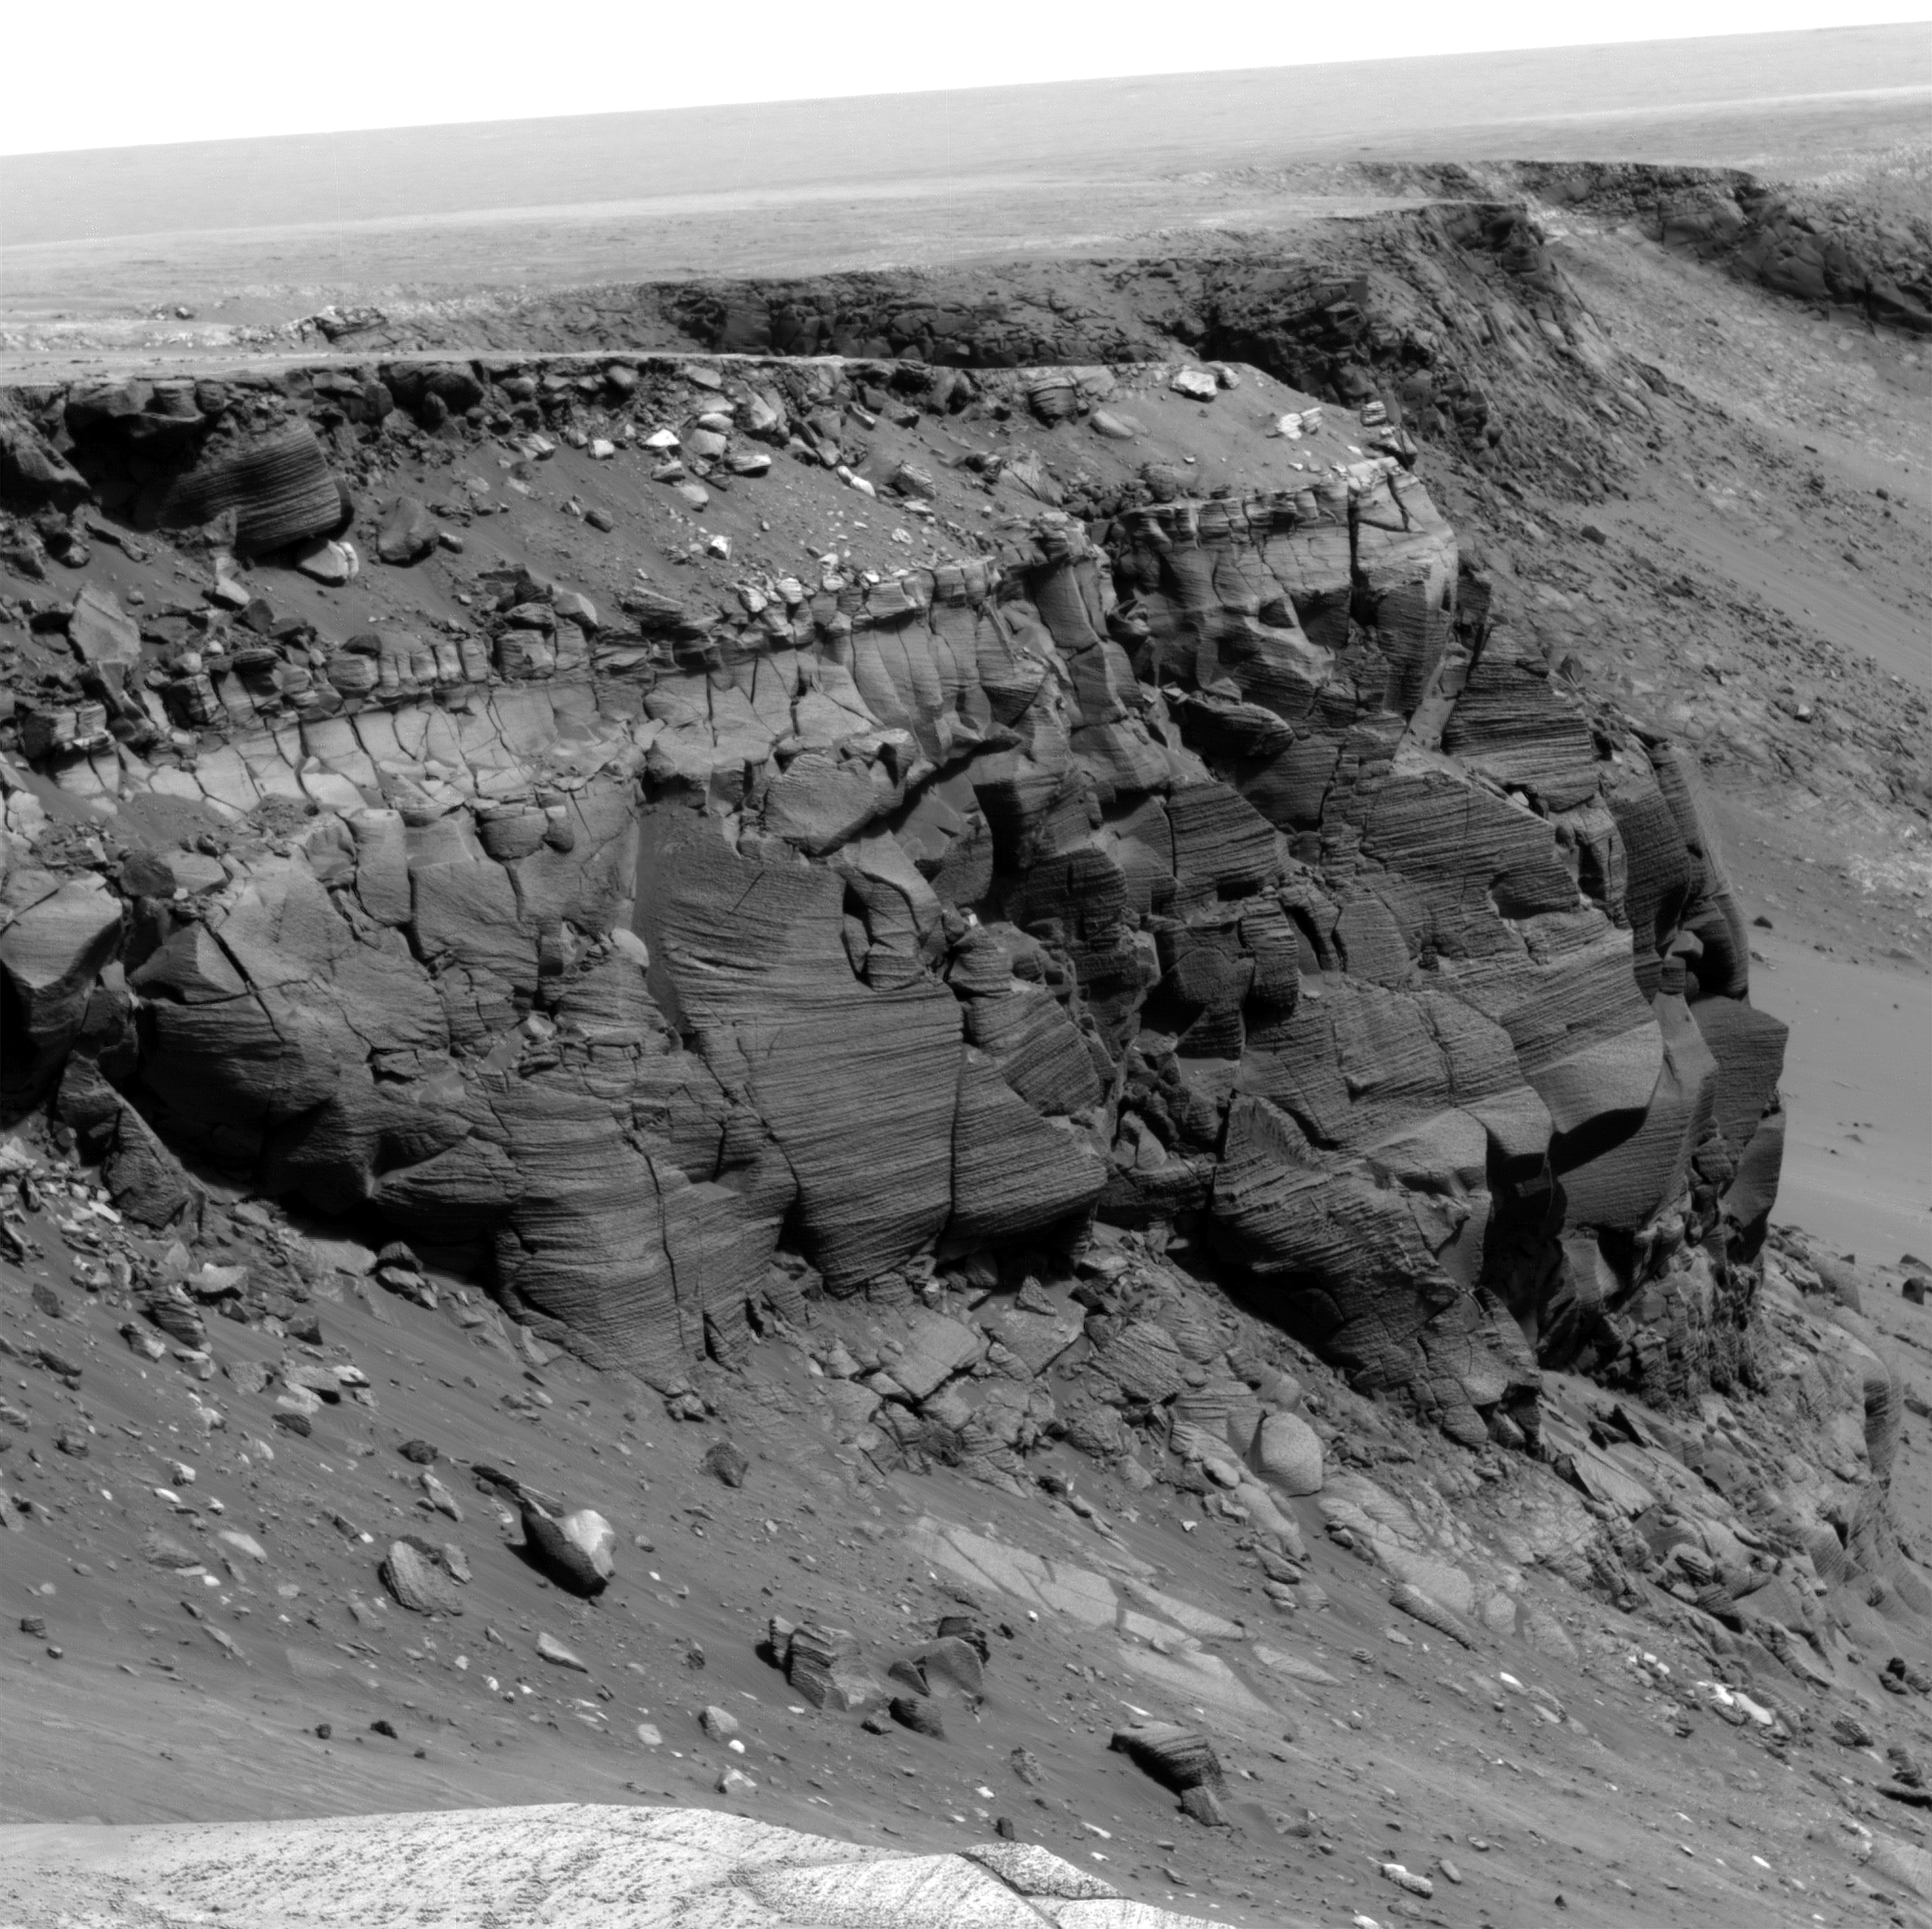

Details of Layers in Victoria Crater’s Cape St. Vincent

NASA’s Mars Exploration Rover Opportunity rover spent about 300 sols (Martian days) during 2006 and 2007 traversing the rim of Victoria Crater. Besides looking for a good place to enter the crater, the rover obtained images of rock outcrops exposed at several cliffs along the way.

The cliff in this image from Opportunity’s panoramic camera (Pancam) is informally named Cape St. Vincent. It is a promontory approximately 12 meters (39 feet) tall on the northern rim of Victoria crater, near the farthest point along the rover’s traverse around the rim. Layers seen in Cape St. Vincent have proven to be among the best examples of meter scale cross-bedding observed on Mars to date. Cross-bedding is a geologic term for rock layers which are inclined relative to the horizontal and which are indicative of ancient sand dune deposits. In order to get a better look at these outcrops, Pancam “super-resolution” imaging techniques were utilized. Super-resolution is a type of imaging mode which acquires many pictures of the same target to reconstruct a digital image at a higher resolution than is native to the camera. These super-resolution images have allowed scientists to discern that the rocks at Victoria Crater once represented a large dune field, not unlike the Sahara desert on Earth, and that this dune field migrated with an ancient wind flowing from the north to the south across the region. Other rover chemical and mineral measurements have shown that many of the ancient sand dunes studied in Meridiani Planum were modified by surface and subsurface liquid water long ago.

This is a Mars Exploration Rover Opportunity Panoramic Camera image acquired on sol 1167 (May 7, 2007), and was constructed from a mathematical combination of 16 different blue filter (480 nm) images.

Credit: NASA/JPL-Caltech/Cornell University